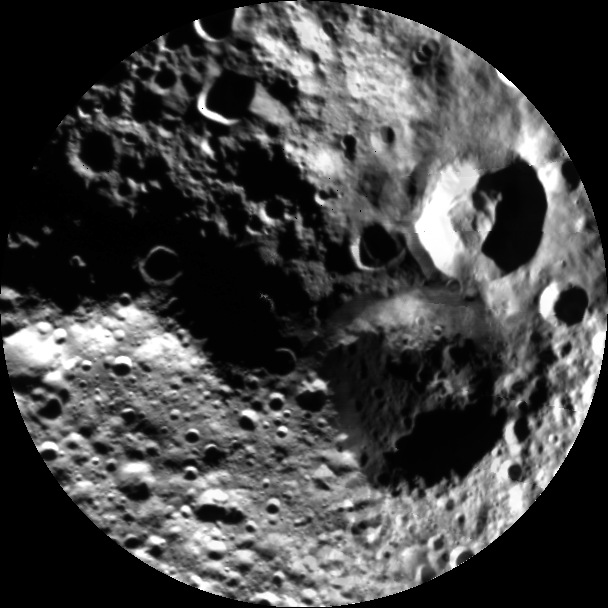

Best Northern View of Vesta

This image from NASA’s Dawn mission shows a shadowy view of the northern hemisphere of the giant asteroid Vesta, using pictures obtained during Dawn’s last look back. Around the time of Dawn’s departure from Vesta in the late summer of 2012, dawn was beginning to creep over the high northern latitudes, which were dark when Dawn arrived in the summer of 2011.

The black-and-white mosaic is composed of five images obtained by Dawn’s framing camera on Aug. 26, 2012, while Dawn was at an altitude of about 4,000 miles (6,000 kilometers). In the mosaic, two large impact craters can be seen. One is relatively fresh with nosmaller impacts on its floor. There is also a second larger and older crater with many smaller impacts on its floor. The mosaic, which is a stereographic projection, extends out to about 30 degrees of latitude south of the north pole.

The Dawn mission to Vesta and Ceres is managed by NASA’s Jet Propulsion Laboratory, a division of the California Institute of Technology in Pasadena, for NASA’s Science Mission Directorate, Washington D.C. UCLA is responsible for overall Dawn mission science. The Dawn framing cameras have been developed and built under the leadership of the Max Planck Institute for Solar System Research, Katlenburg-Lindau, Germany, with significant contributions by DLR German Aerospace Center, Institute of Planetary Research, Berlin, and in coordination with the Institute of Computer and Communication Network Engineering, Braunschweig. The framing camera project is funded by the Max Planck Society, DLR, and NASA/JPL.

Credit: NASA/JPL-Caltech/UCLA/MPS/DLR/IDA